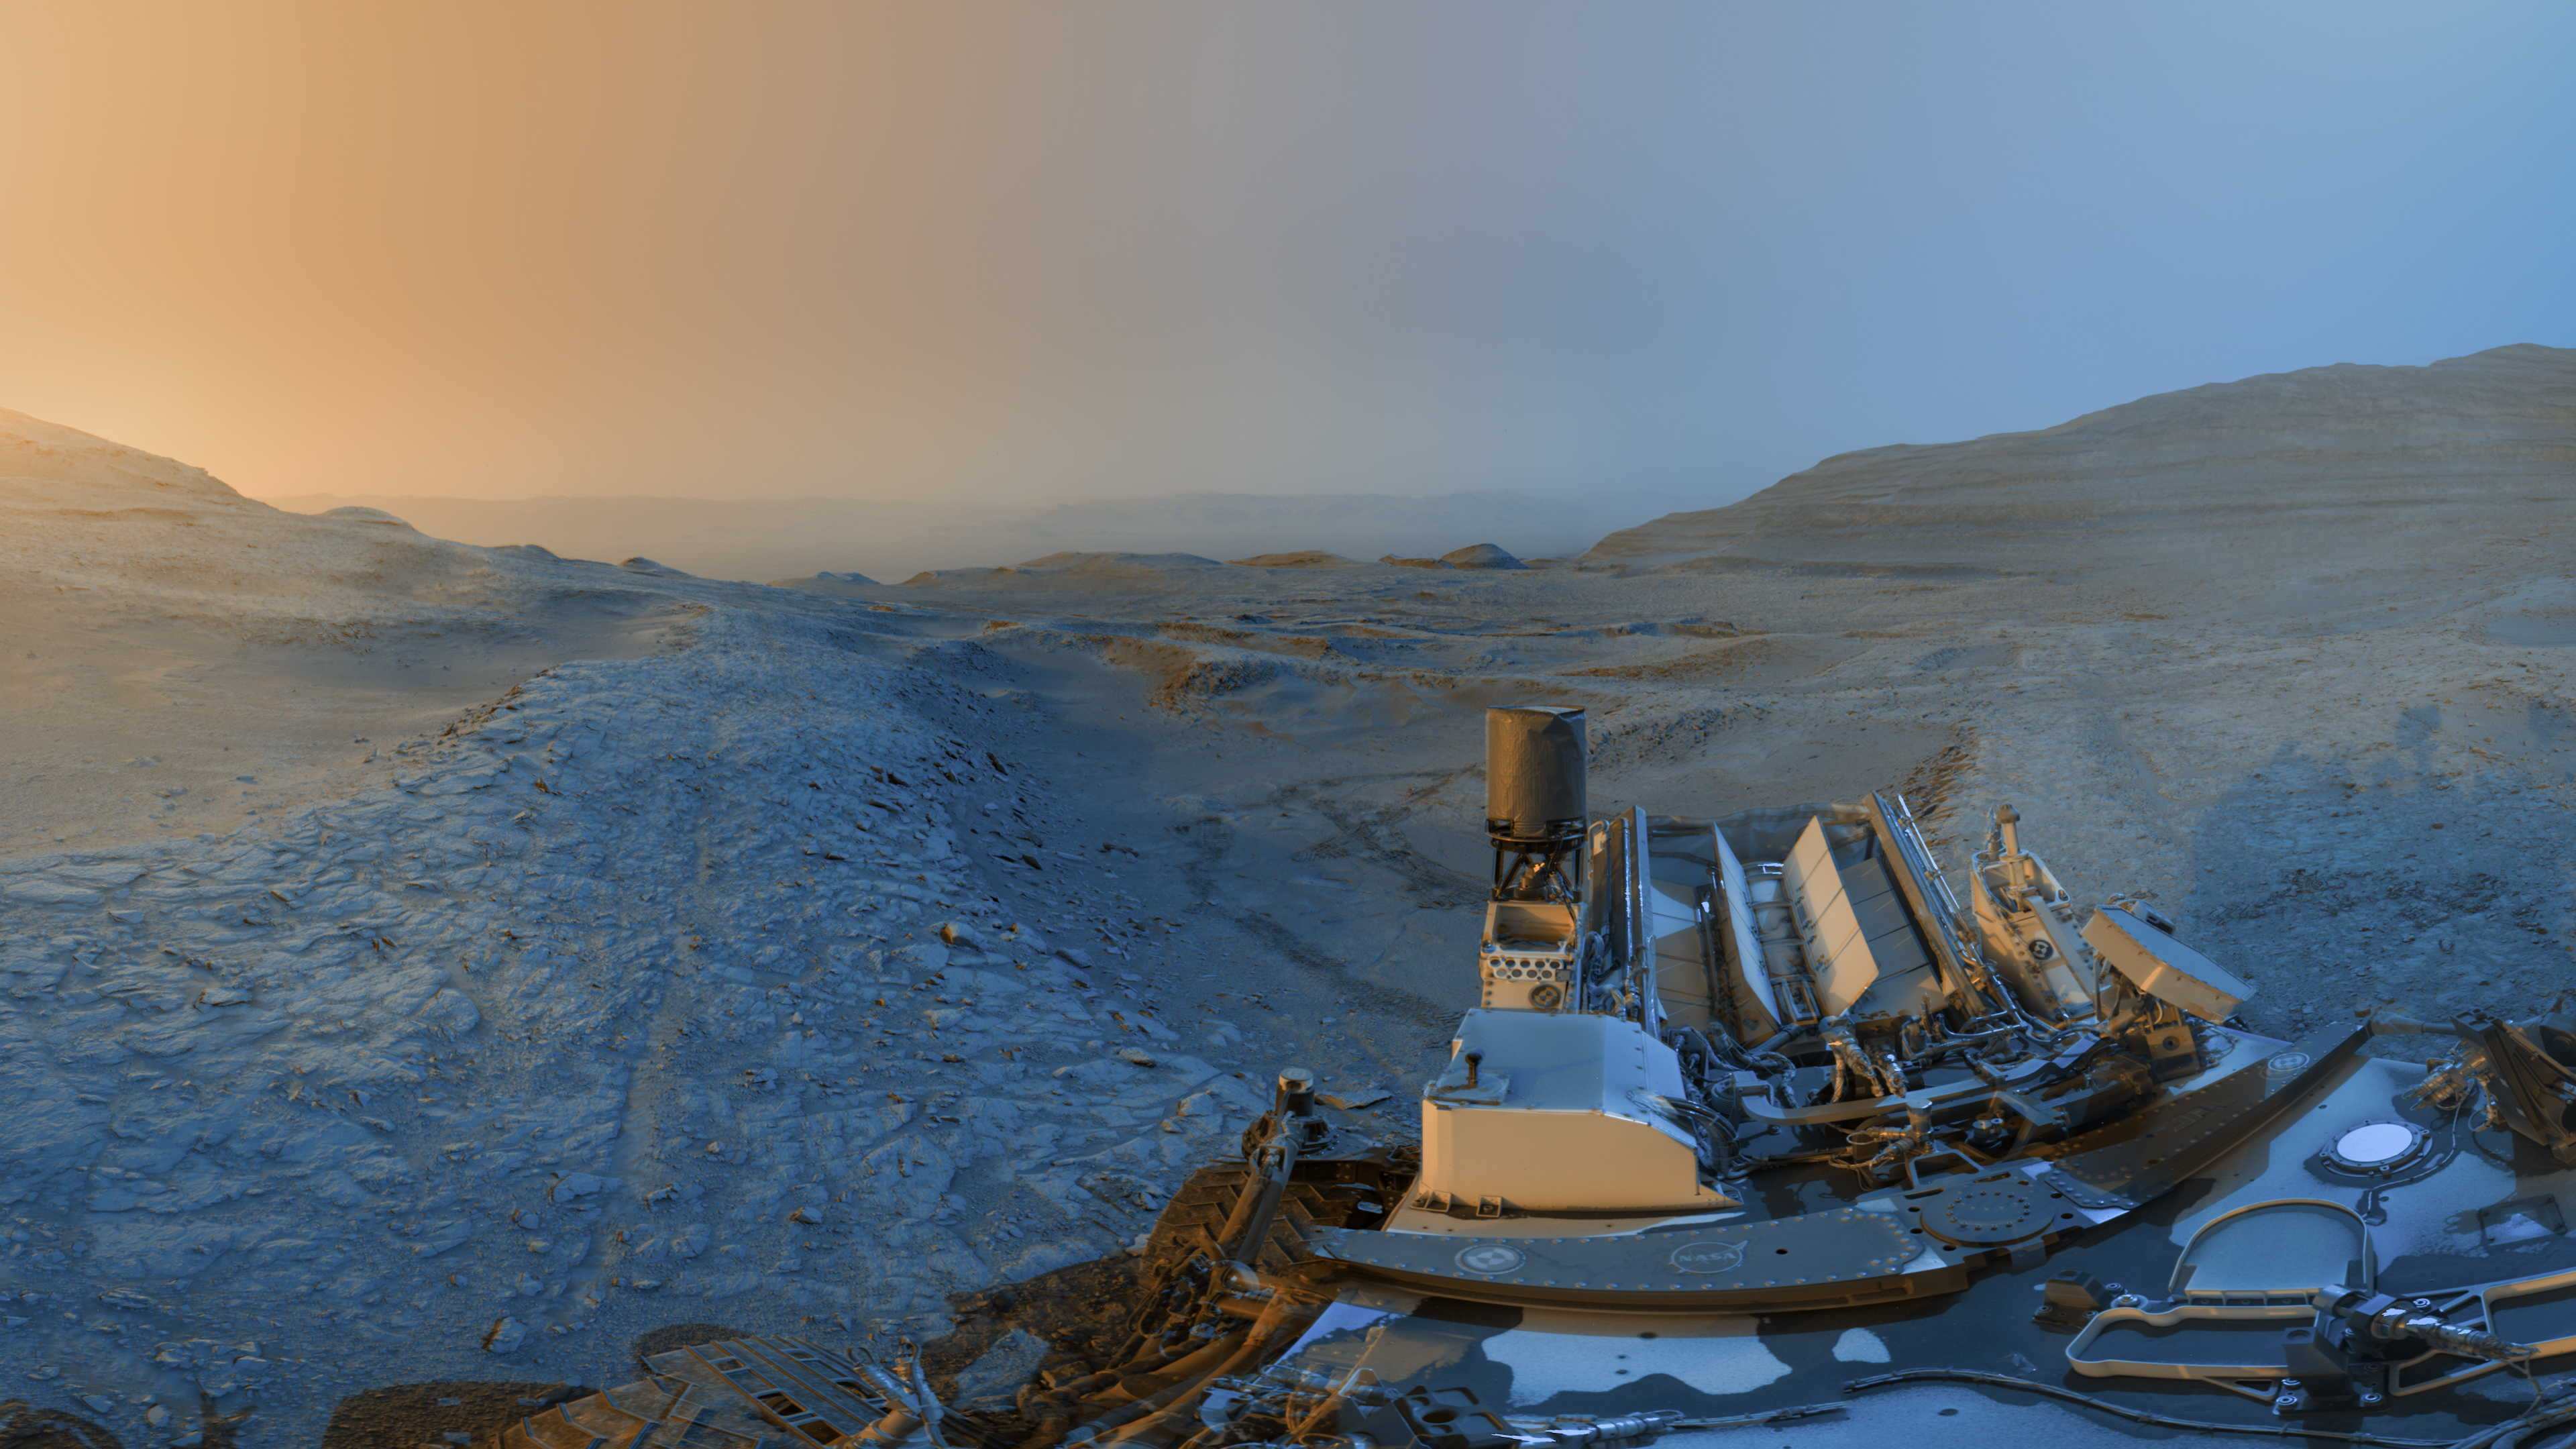

Curiosity Sends a Postcard From Mount Sharp’s Boxwork Region

NASA’s Curiosity Mars rover used its black-and-white navigation cameras to capture panoramas at two times of day on Nov. 18, 2025, spanning periods that occurred on both the 4,722nd and 4,723rd Martian days, or sols, of the mission. The panoramas were captured at 4:15 p.m. on Sol 4,722 and 8:20 a.m. on Sol 4,723 (both at local Mars time), then merged together. Color was later added for an artistic interpretation of the scene with blue representing the morning panorama and yellow representing the afternoon one. The resulting “postcard” is similar to ones the rover took in June 2023 and November 2021. Adding color to these kinds of merged images helps different details stand out in the landscape. The scene captured in this postcard shows Curiosity at the top of a ridge referred to as a boxwork formation. These formations crisscross a region in the lower foothills of Mount Sharp, a 3-mile-tall (5-kilometer-tall) mountain which Curiosity has been climbing since 2014. Curiosity used the drill on the end of its robotic arm to collect a rock sample from the top of this ridge at a spot nicknamed “Nevado Sajama.” This view looks north across the boxwork formations and downslope of Mount Sharp toward the floor of Gale Crater, a vast impact crater the mountain is located within. The crater’s rim can be seen far in the distant horizon, approximately 25 miles (40 kilometers) away. Wheel tracks are visible in the hollow behind Curiosity, where a sample was also drilled at a spot nicknamed “Valle de la Luna.” The boxwork formations are believed to have been created billions of years ago when water on ancient Mars dripped through rock cracks, carrying minerals with them. The minerals hardened after the water dried up; eons later, wind sandblasted the softer rock around these hardened minerals, exposing the ridges Curiosity is exploring today. These ridges may reveal more about the planet’s watery past. Curiosity was built by NASA’s Jet Propulsion Laboratory, which is managed by Caltech in Pasadena, California. JPL leads the mission on behalf of NASA’s Science Mission Directorate in Washington as part of NASA’s Mars Exploration Program portfolio.

Credit: NASA/JPL-Caltech